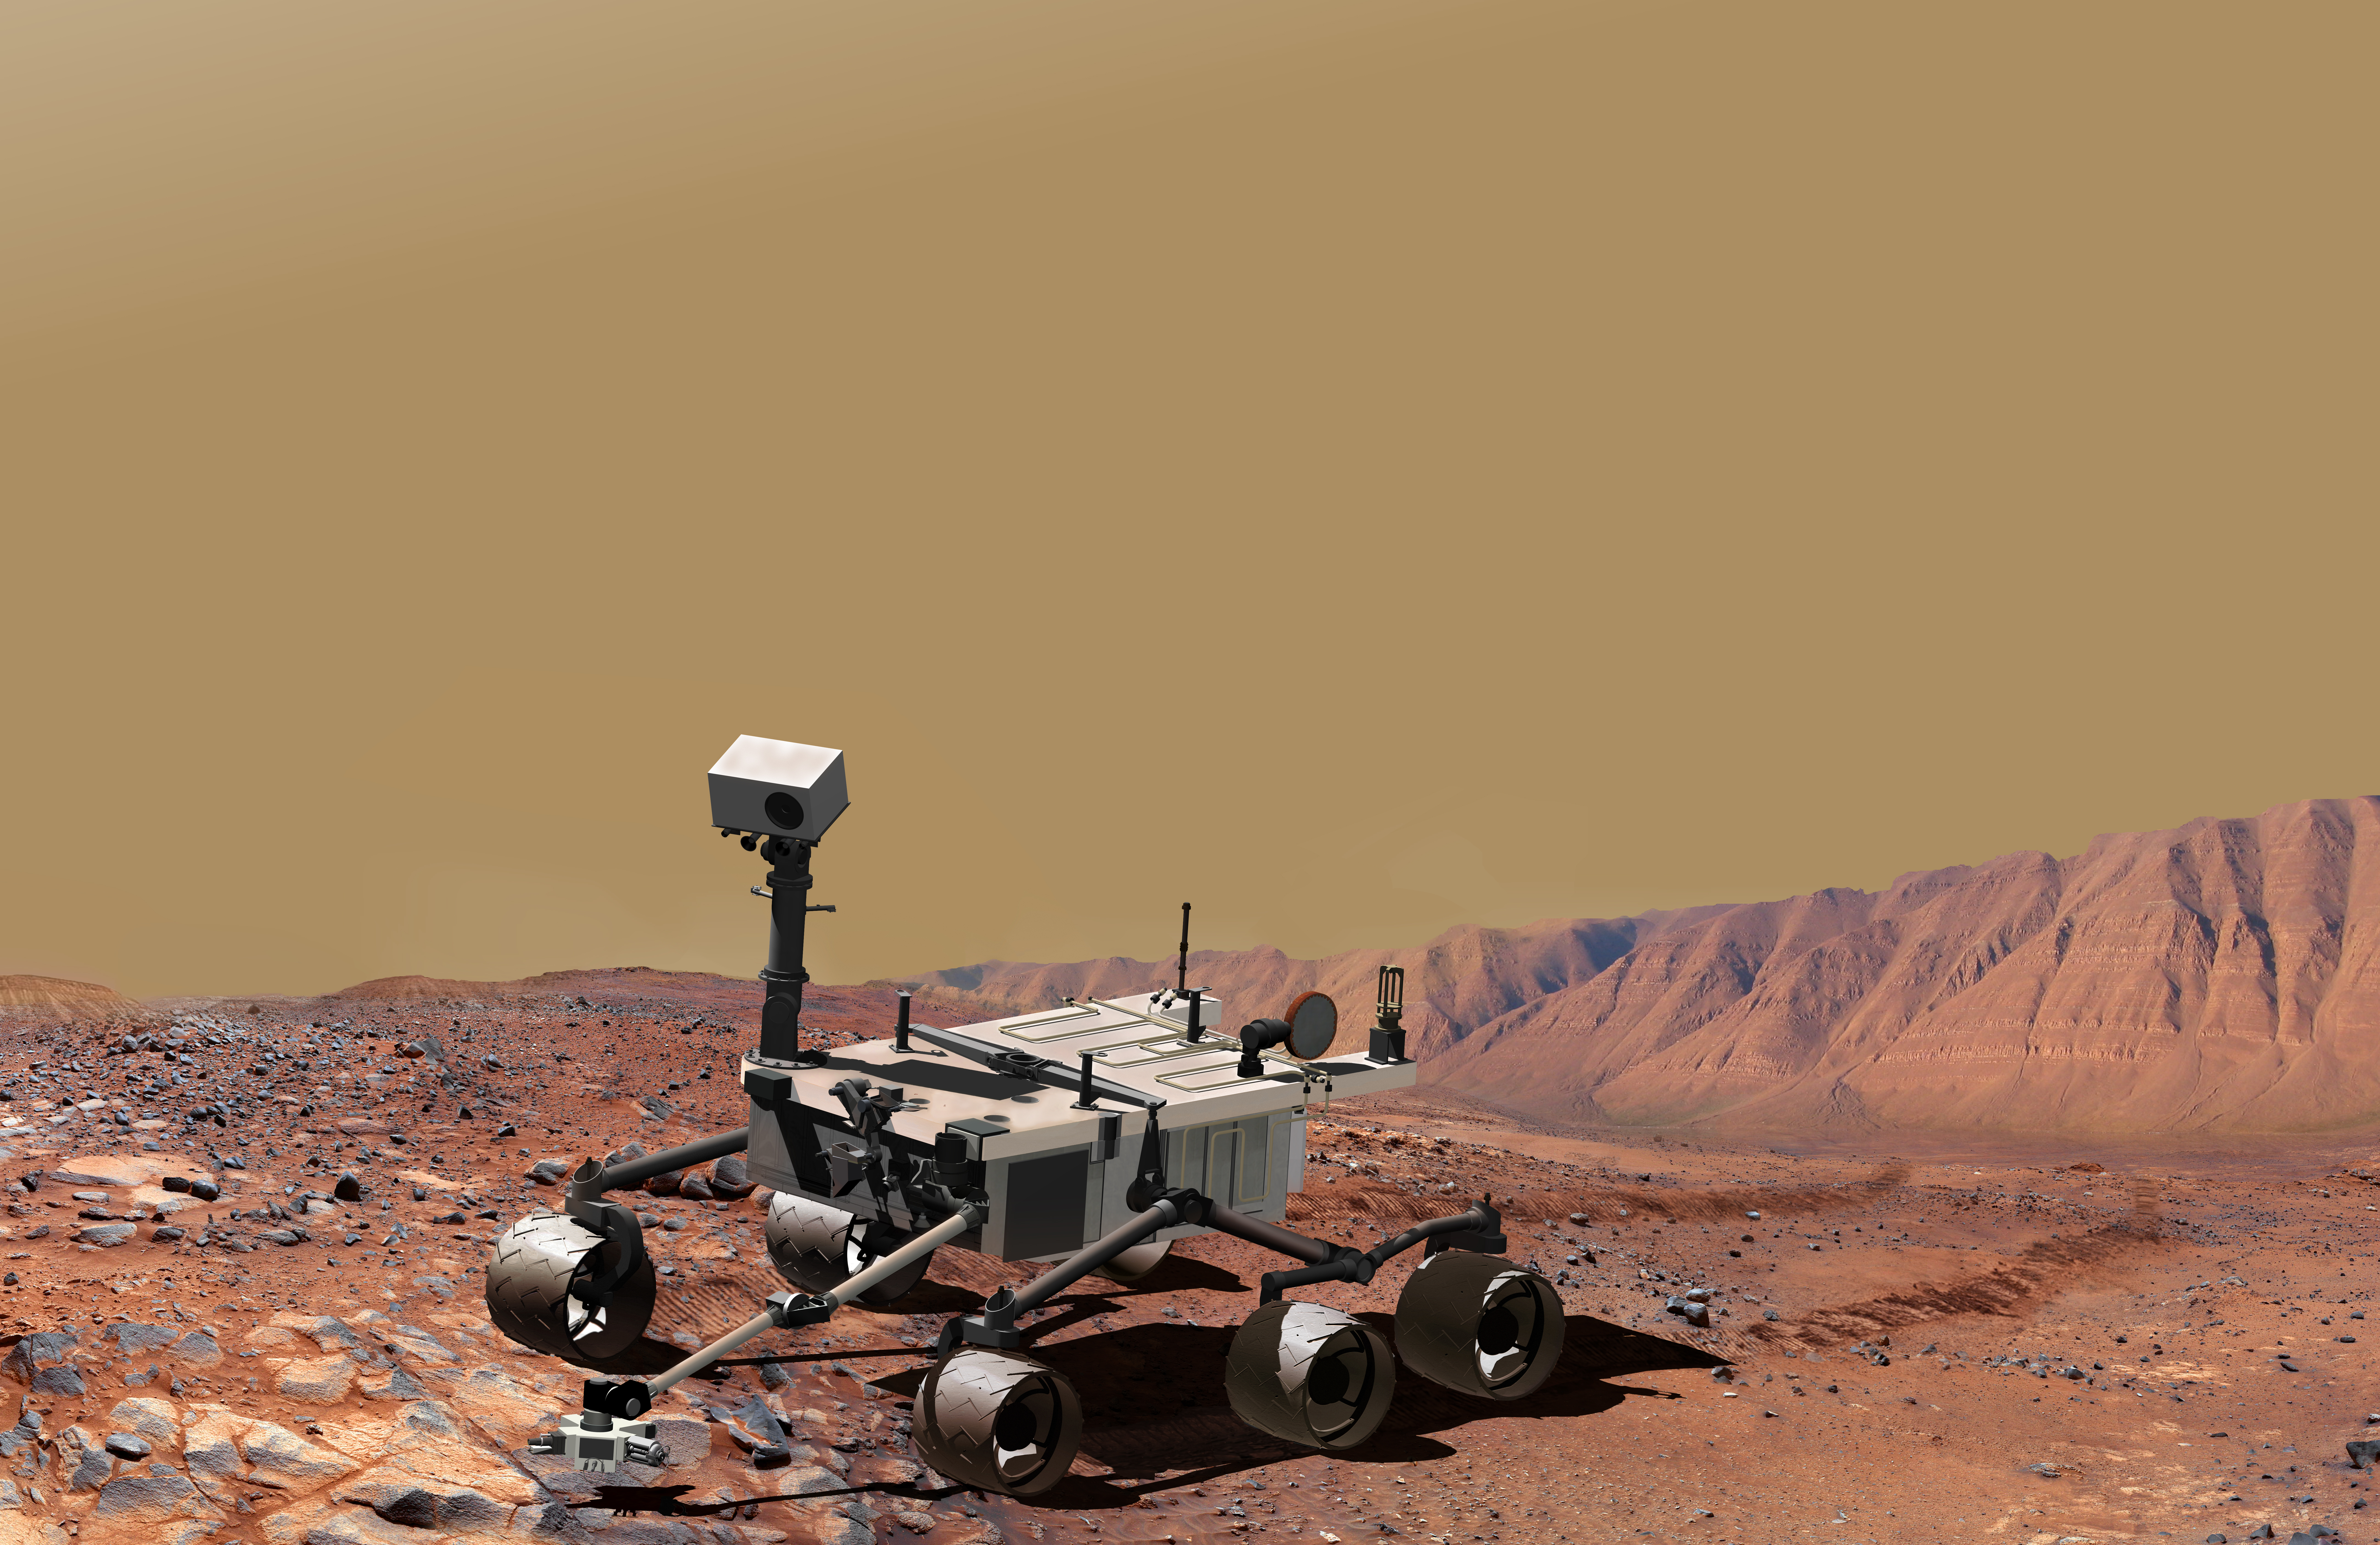

Mars Science Laboratory at Work (Artist’s Concept)

NASA’s Mars Science Laboratory, a mobile robot for investigating Mars’ past or present ability to sustain microbial life, is in development for a launch opportunity in 2011 (previously 2009). This picture is an artist’s concept portraying what the advanced rover would look like when examining a rock outcrop on Mars. The arm extending from the front of the rover is designed both to position some of the rover’s instruments close to selected targets and also to collect samples for onboard analysis by other instruments.

NASA’s Jet Propulsion Laboratory, a division of the California Institute of Technology, Pasadena, manages the Mars Science Laboratory Project for the NASA Science Mission Directorate, Washington.

Credit: NASA/JPL-Caltech